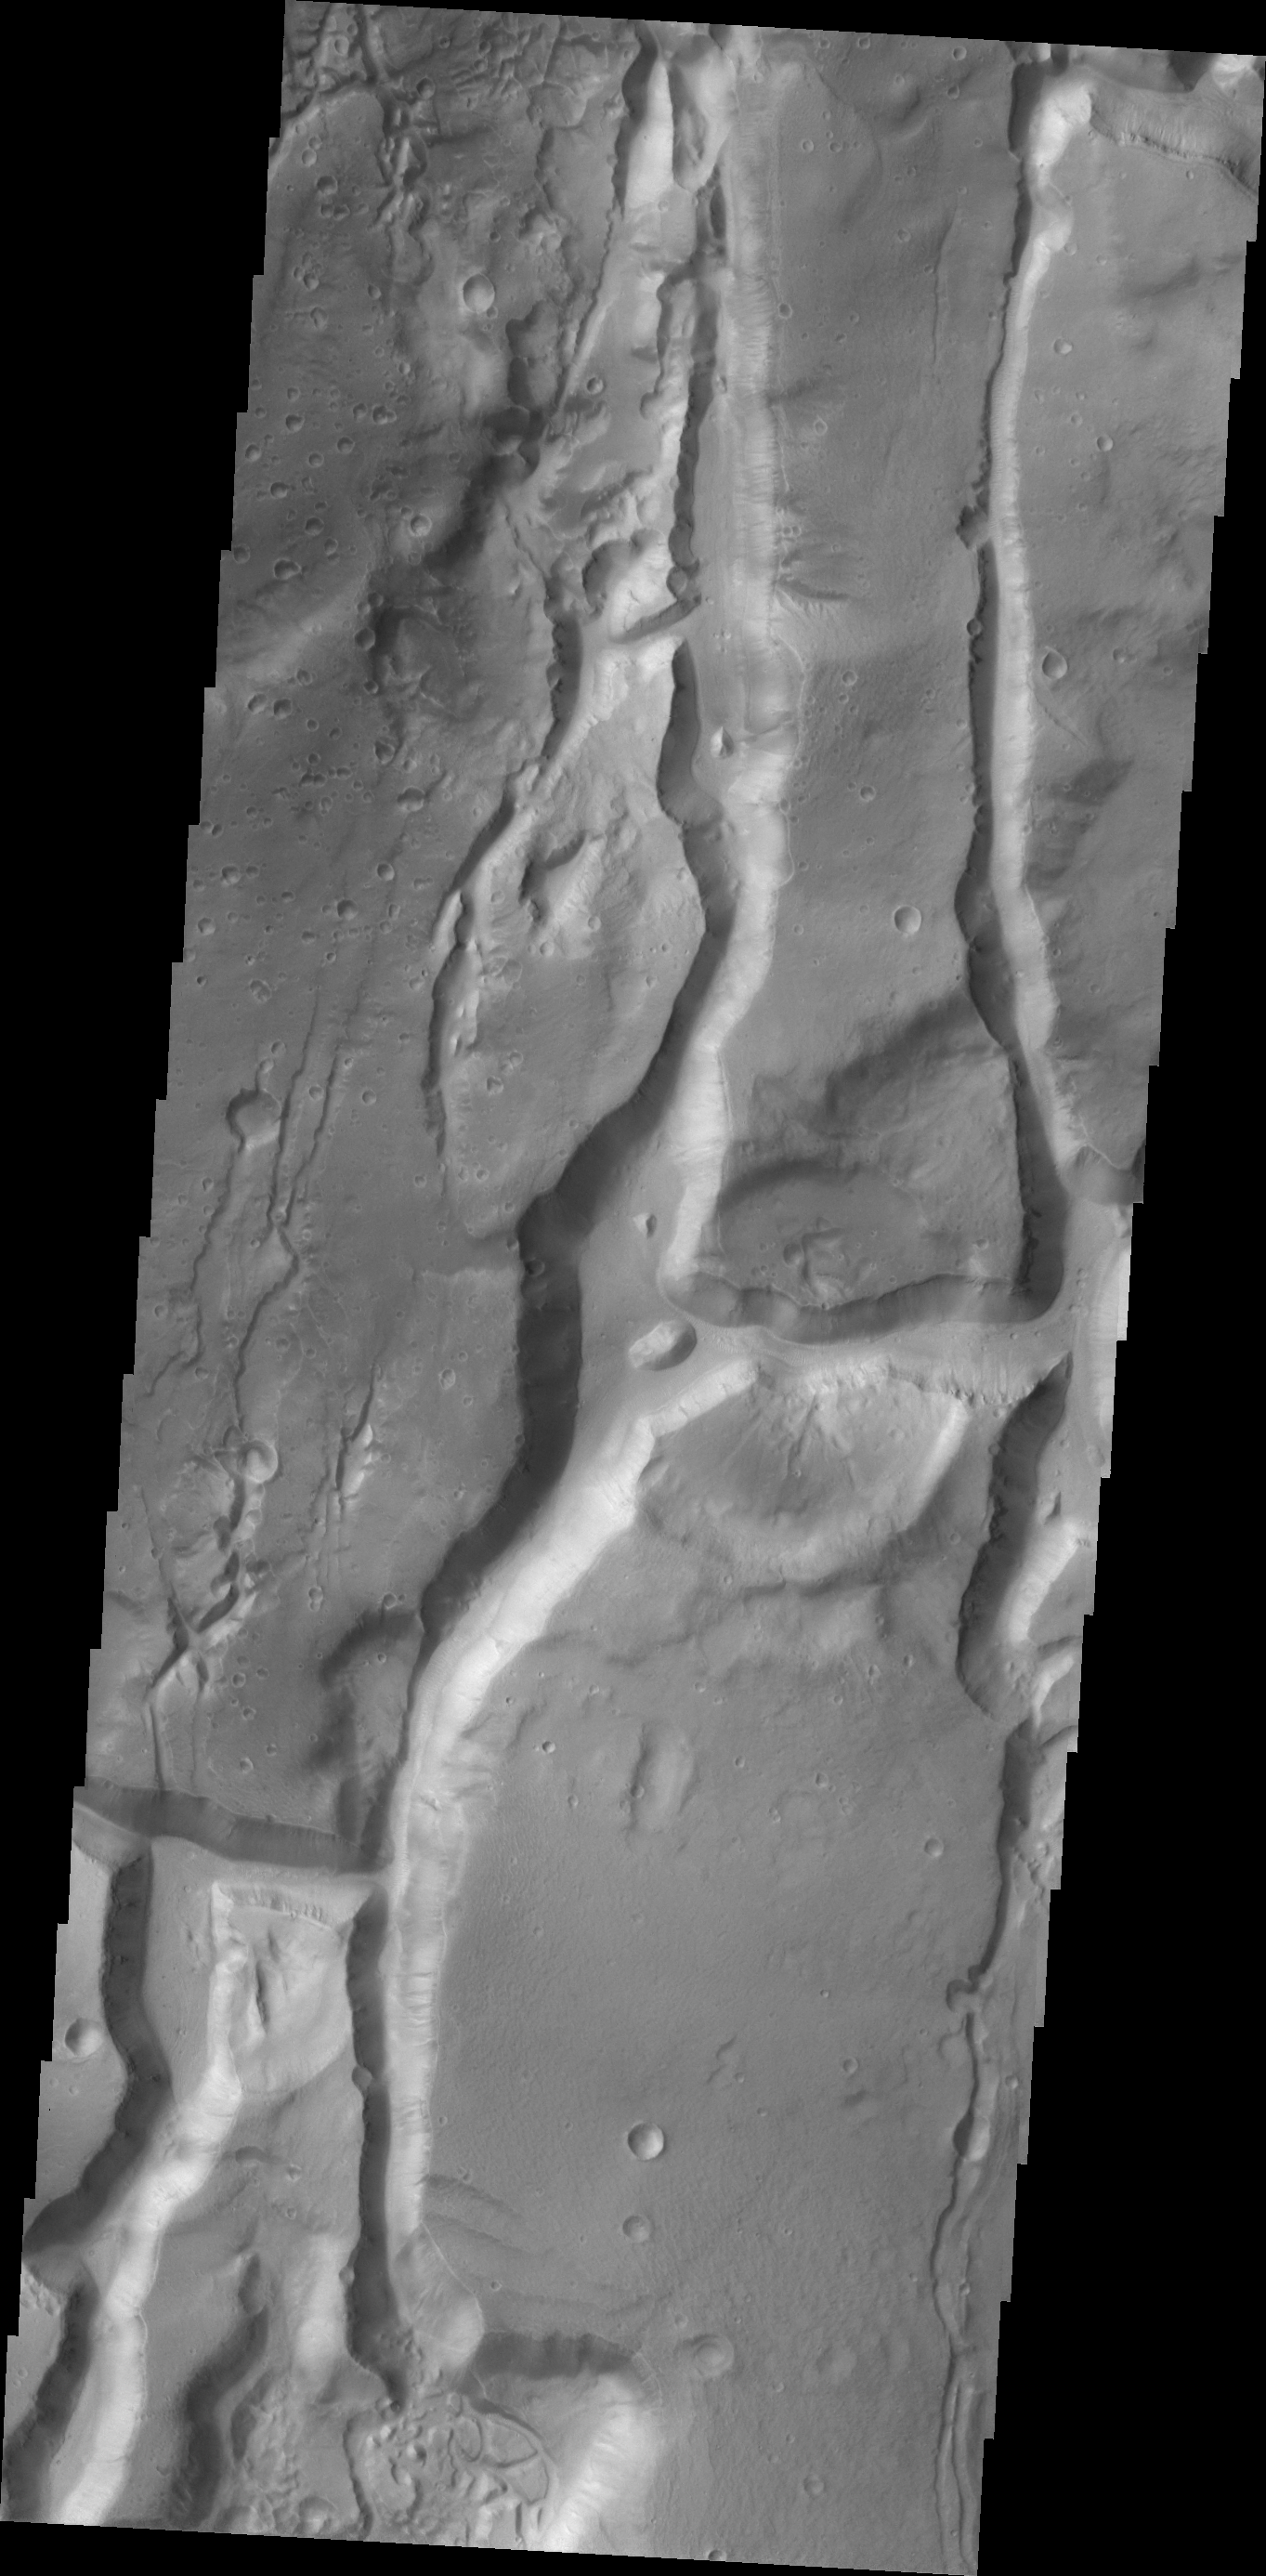

Cydonia Mensae

This fractured region is part of Cydonai Mensae.

Credit: NASA/JPL/ASU